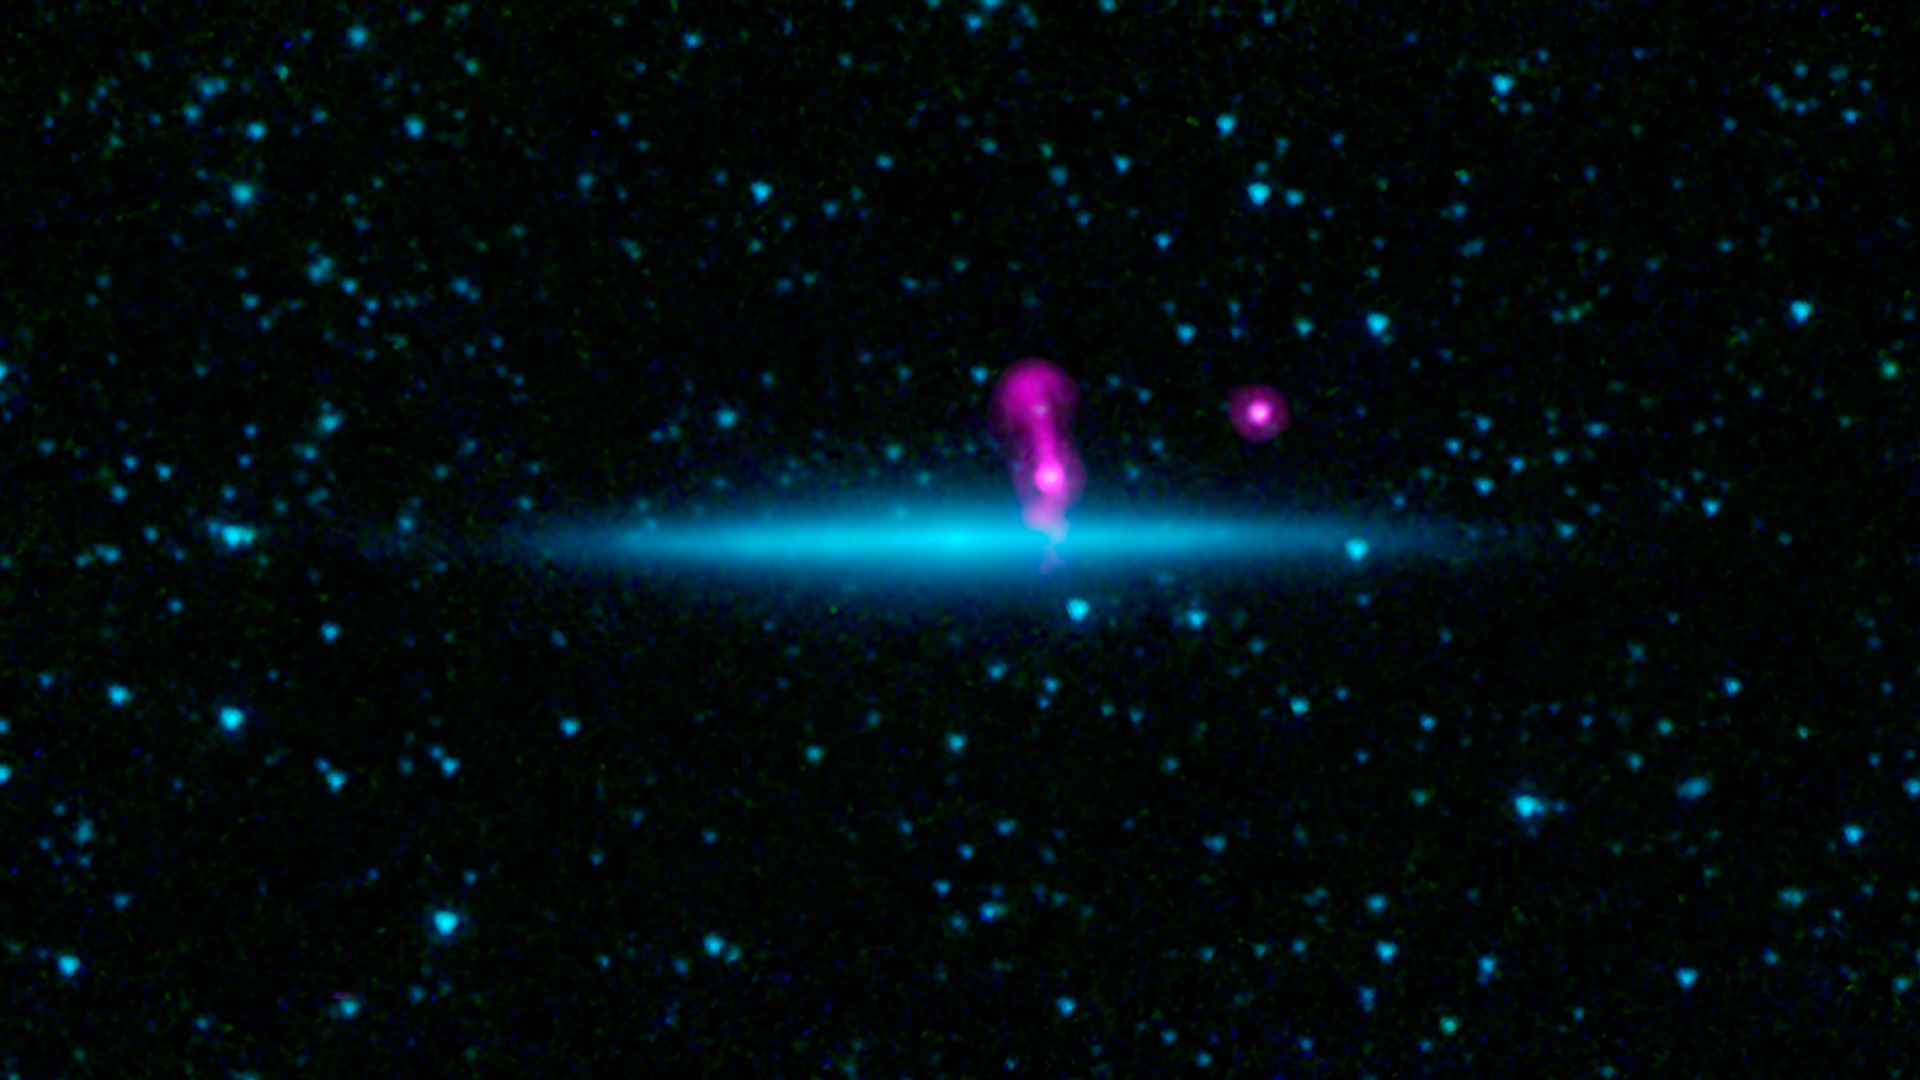

Two Galaxies Masquerading as One

What might look like a colossal jet shooting away from a galaxy turns out to be an illusion. New data from the National Science Foundation's Karl G. Jansky Very Large Array (VLA), combined with an infrared view from NASA's Spitzer Space Telescope, reveals two galaxies, one lying behind the other, that had been masquerading as one.

In a new image highlighting the chance alignment, radio data from the VLA are magenta and infrared observations from Spitzer are blue.

The closer galaxy, called UGC 10288, is located 100 million light-years away. It is spiral in shape, but from our viewpoint on Earth, we are seeing its thin edge. Infrared observations of such edge-on galaxies penetrate the thick clouds of dust that wrap through the spiral arms and block visible light views. The bright glow of dense starfields that run along the galaxy's central plane, and in its core, are easily seen.

The farther galaxy, seen in magenta, is nearly 7 billion light-years away. Two giant jets shoot away from this galaxy, one of which is seen above the plane of the closer galaxy's disk, while the other is hidden behind it. A second distant radio galaxy can be seen as a magenta dot further to the right.

Earlier images of the two galaxies appeared as one fuzzy blob, and fooled astronomers into thinking they were looking at one galaxy. Thanks to the VLA pulling the curtain back, revealing the chance alignment, the scientists have a unique opportunity to learn otherwise-unobtainable facts about the nearer galaxy.

This image was taken after Spitzer's liquid coolant ran dry in May 2009, marking the beginning of its "warm" mission. Light from the telescope's remaining infrared channels are colored blue at 3.6 microns and green at 4.5 microns. 7.3 cm radio light from the VLA is magenta.

Credit: NASA/JPL-Caltech/NRAO